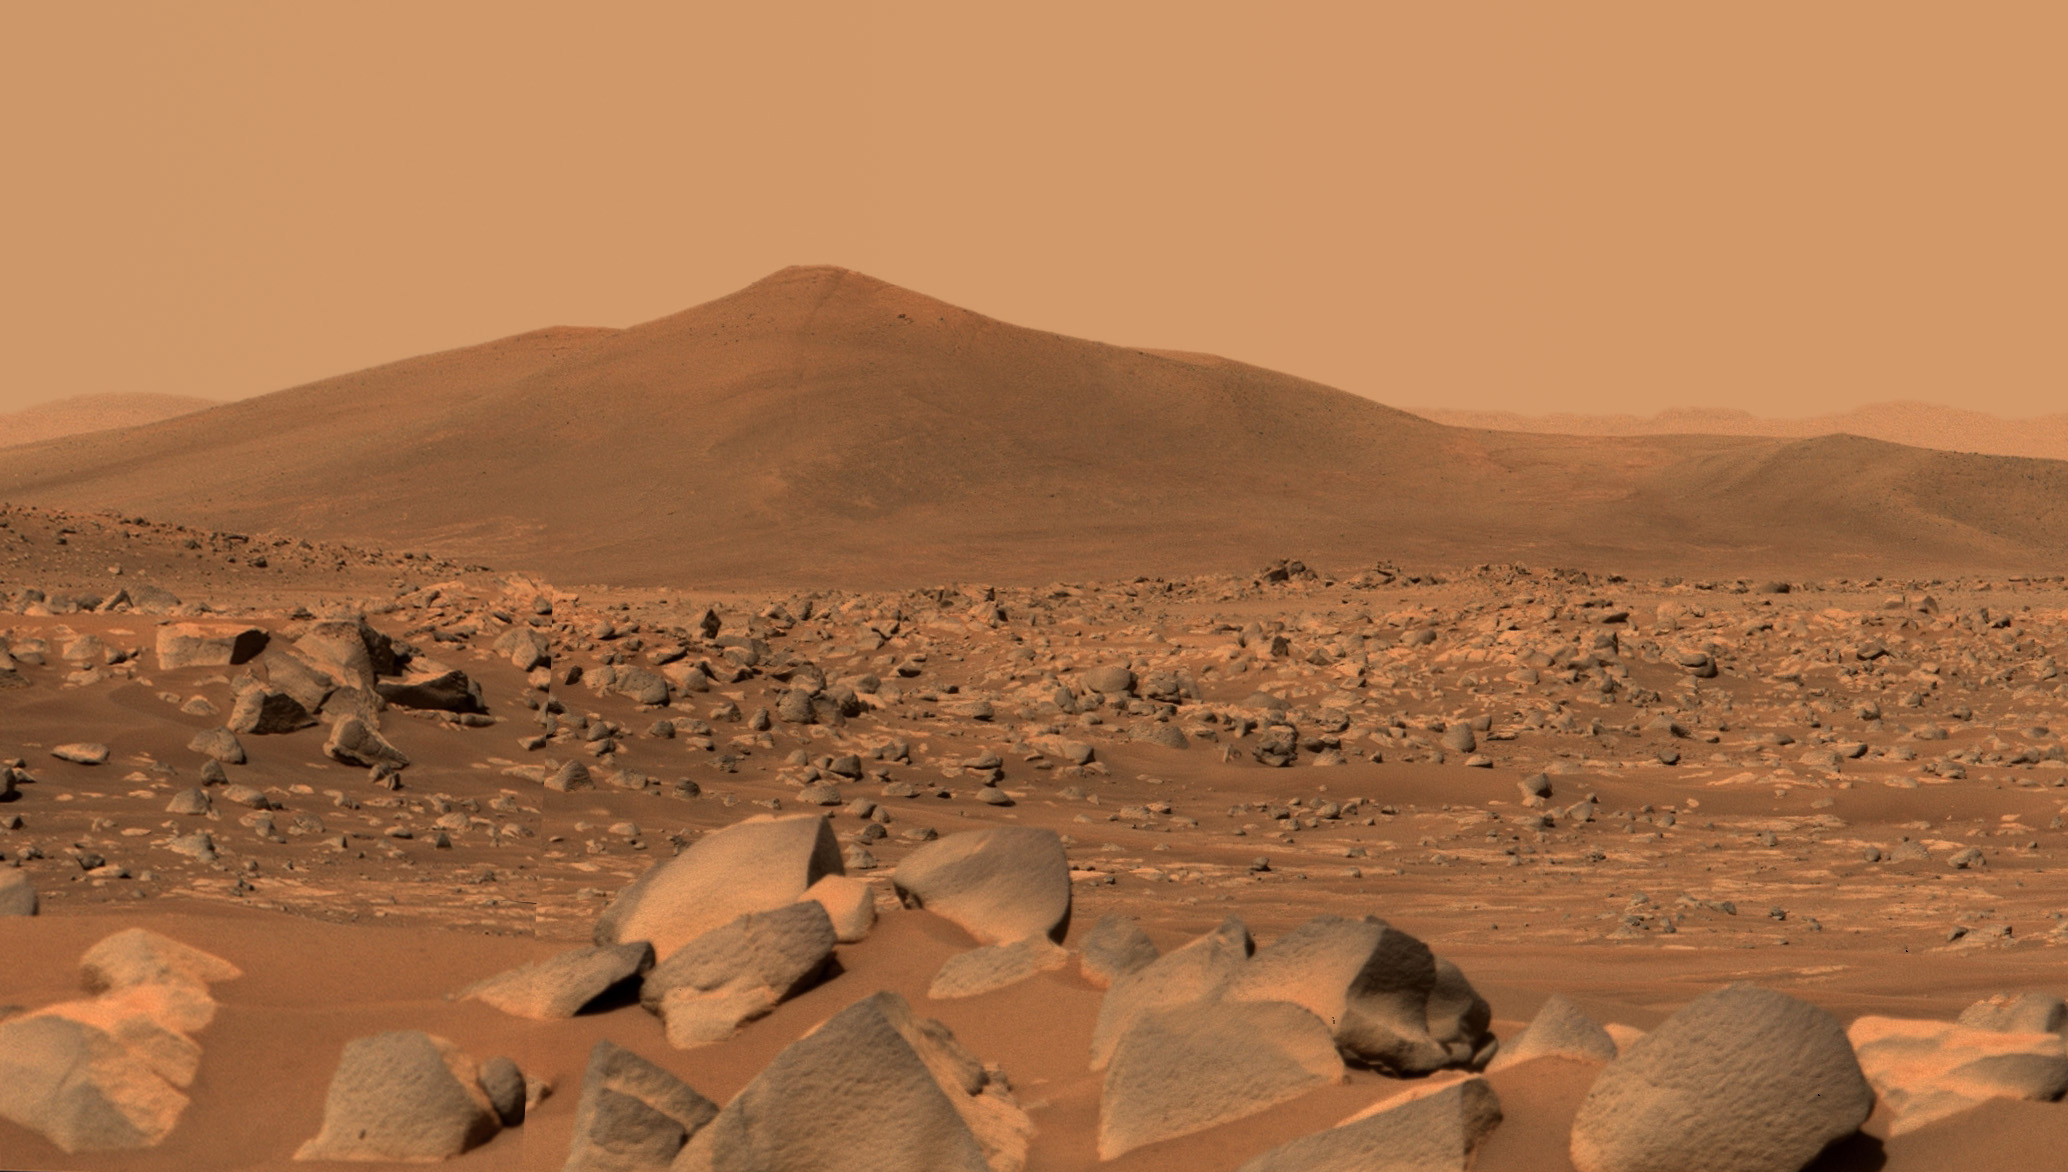

Mastcam-Z Views Santa Cruz on Mars

NASA’s Perseverance Mars rover used its dual-camera Mastcam-Z imager to capture this image of “Santa Cruz,” a hill about 1.5 miles (2.5 kilometers) away from the rover, on April 29, 2021, the 68th Martian day, or sol, of the mission. The entire scene is inside of Mars’ Jezero Crater; the crater’s rim can be seen on the horizon line beyond the hill. The hill is around 164 feet (50 meters) tall.

This scene is not white balanced; instead, it is displayed in a preliminary calibrated version of a natural-color composite, approximately simulating the colors of the scene as it would appear to a person on Mars. An enhanced color version is also included (Figure 1).

Arizona State University in Tempe leads the operations of the Mastcam-Z instrument, working in collaboration with Malin Space Science Systems in San Diego.

A key objective for Perseverance’s mission on Mars is astrobiology, including the search for signs of ancient microbial life. The rover will characterize the planet’s geology and past climate, pave the way for human exploration of the Red Planet, and be the first mission to collect and cache Martian rock and regolith (broken rock and dust).

Subsequent NASA missions, in cooperation with ESA (European Space Agency), would send spacecraft to Mars to collect these sealed samples from the surface and return them to Earth for in-depth analysis.

The Mars 2020 Perseverance mission is part of NASA’s Moon to Mars exploration approach, which includes Artemis missions to the Moon that will help prepare for human exploration of the Red Planet.

JPL, which is managed for NASA by Caltech in Pasadena, California, built and manages operations of the Perseverance rover.

Credit: NASA/JPL-Caltech/ASU/MSSS